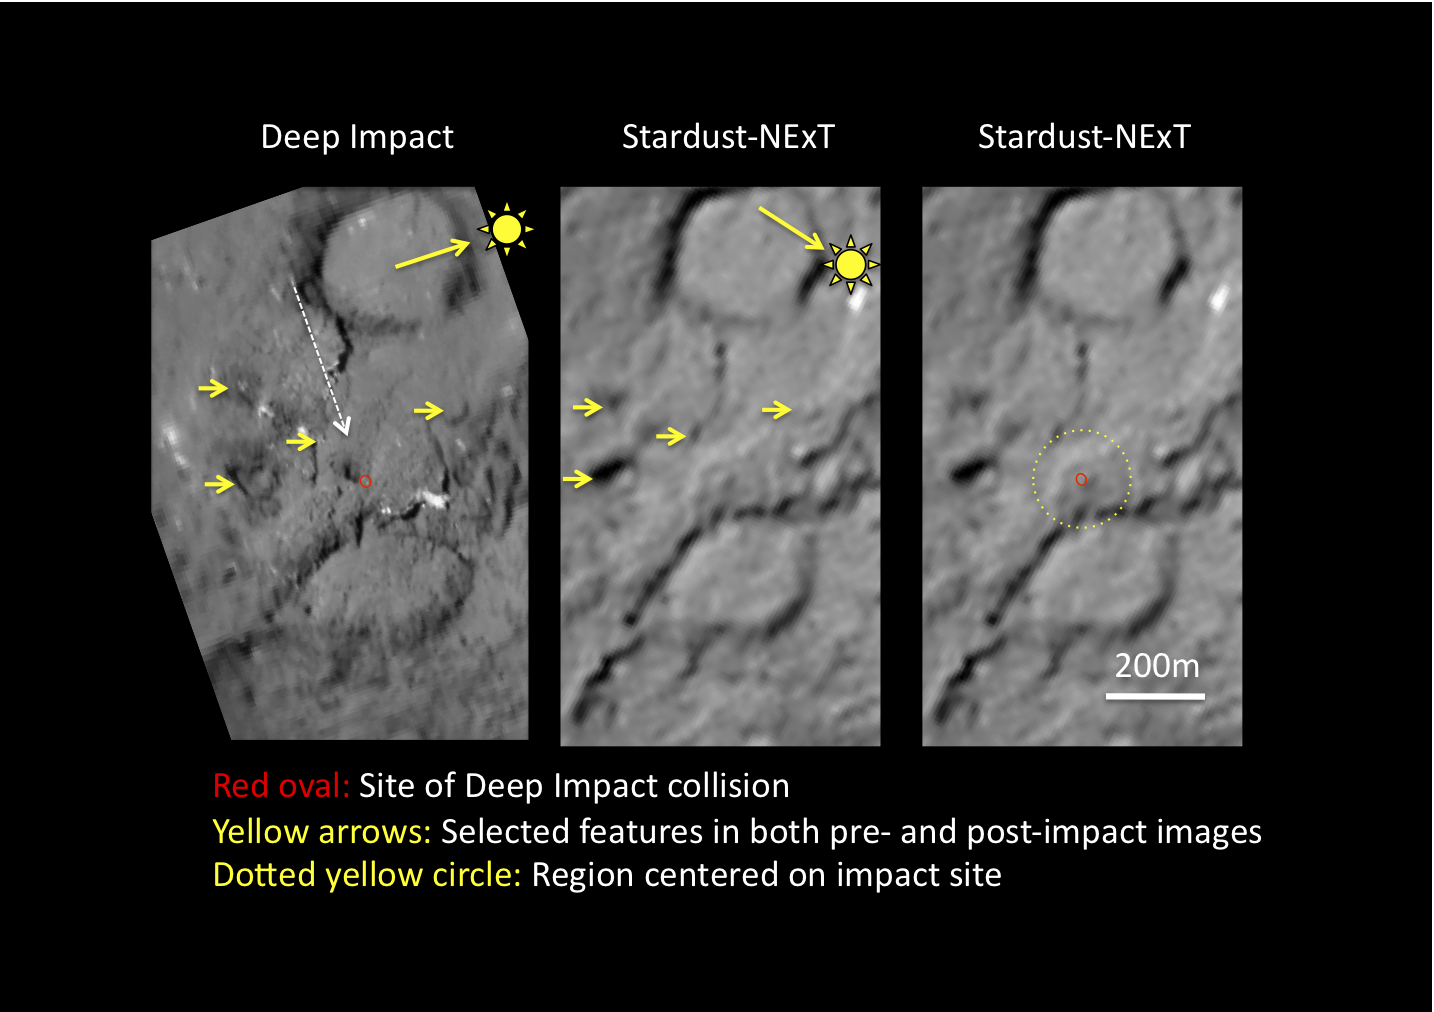

Comet Tempel 1 Six Years Later

This image shows the surface of comet Tempel 1 as seen before and after NASA’s Deep Impact mission sent a probe into the comet in 2005. The region was imaged by Deep Impact before the collision (left), then six years later on Feb. 14, 2011, by NASA’s Stardust-NExT mission, which flew by the comet, snapping pictures along the way (middle and right images).

The white arrow shows the trajectory of the impact probe, and the red oval shows the area of impact, based on the trajectory data. The large yellow arrows show the location of the sun, while the little yellow arrows show selected features in the both the pre- and post-impact images. The yellow dotted circle shows the region of the impact site.

Scientists are still analyzing the disturbance to the surface on comet Tempel 1 where the Deep Impact collision occurred.

Stardust-NExT is a low-cost mission that is expanding the investigation of comet Tempel 1 initiated by NASA’s Deep Impact spacecraft. NASA’s Jet Propulsion Laboratory, a division of the California Institute of Technology in Pasadena, manages Stardust-NExT for the NASA Science Mission Directorate, Washington, D.C. Joe Veverka of Cornell University, Ithaca, N.Y., is the mission’s principal investigator. Lockheed Martin Space Systems, Denver, built the spacecraft and manages day-to-day mission operations.

Credit: NASA/JPL-Caltech/Cornell/Univ. of Maryland